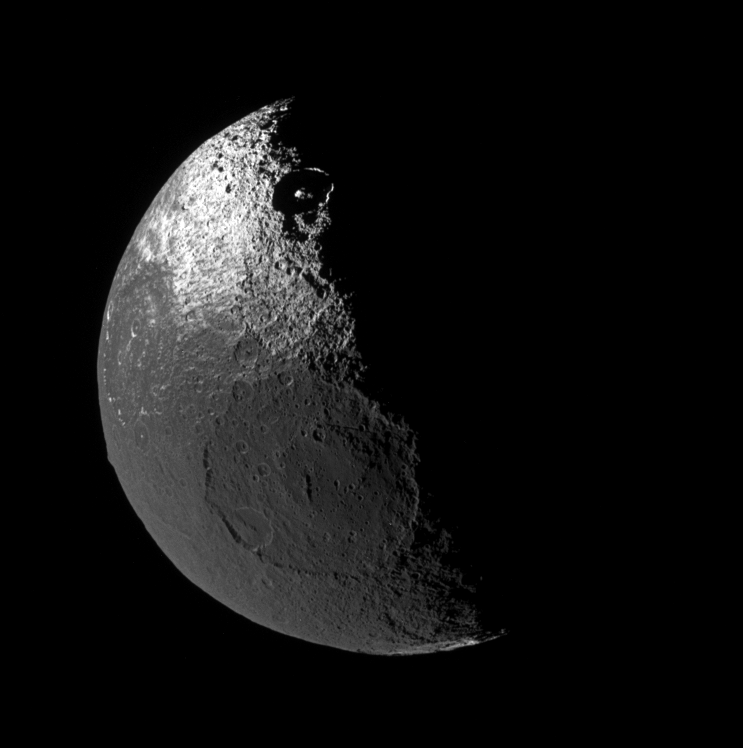

A Moon with Two Dark Sides

Although it is no longer uncharted land, the origin of the dark territory of Cassini Regio on Iapetus remains a mystery. Also puzzling is the equatorial ridge that bisects this terrain, and how it fits into the story of the moon’s strange brightness dichotomy. The ridge is seen here, curving along the lower left edge of Iapetus.

The view looks down onto the northern hemisphere of Iapetus (1,468 kilometers, or 912 miles across), and shows terrain on the moon’s leading hemisphere.

The image was taken in polarized green light with the Cassini spacecraft narrow-angle camera on Nov. 12, 2005 at a distance of approximately 417,000 kilometers (259,000 miles) from Iapetus and at a Sun-Iapetus-spacecraft, or phase, angle of 95 degrees. Image scale is about 2 kilometers (1 mile) per pixel.

The Cassini-Huygens mission is a cooperative project of NASA, the European Space Agency and the Italian Space Agency. The Jet Propulsion Laboratory, a division of the California Institute of Technology in Pasadena, manages the mission for NASA’s Science Mission Directorate, Washington, D.C. The Cassini orbiter and its two onboard cameras were designed, developed and assembled at JPL. The imaging operations center is based at the Space Science Institute in Boulder, Colo.

Credit: NASA/JPL/Space Science Institute